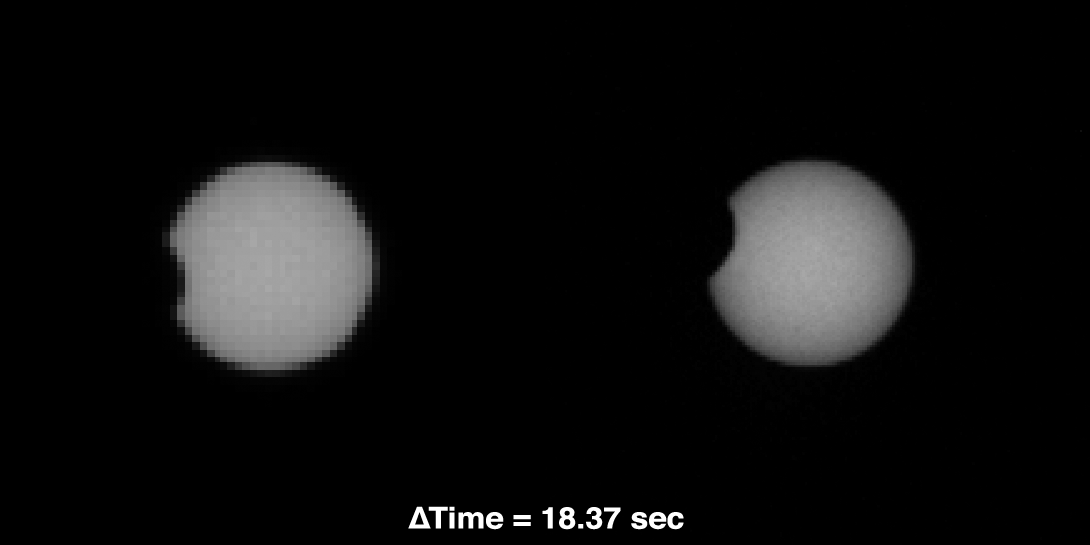

Comparing Phobos Views

As part of a multi-mission campaign, NASA’s Curiosity rover is observing Martian moon transits, the first of which involved the moon Phobos grazing the sun’s disk. The event was observed on Martian day, or sol, 37 (September 13, 2012) using Curiosity’s Mast Camera, or Mastcam, equipped with special filters for directly observing the sun. This image layout compares views from the Mastcam 34-millimeter lens (left) and the Mastcam 100-millimeter lens, which is designed to take zoomed-in shots with about three times higher resolution. These images were taken about 18 seconds apart.

Credit: NASA/JPL-Caltech/MSSS